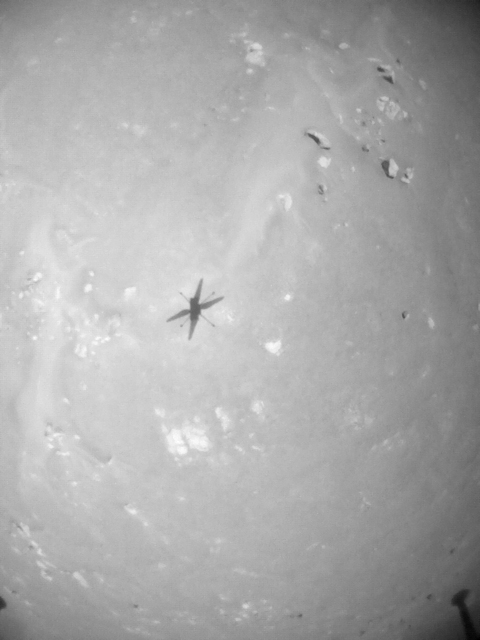

Black-and-White View of Ingenuity’s Fourth Flight

NASA’s Ingenuity Mars Helicopter took these images on its fourth flight, on April 30, 2021, using its navigation camera. The camera, which tracks surface features below the helicopter, takes images at a rate at which the helicopter’s blades appear frozen in place, despite making 21 full rotations in-between each image. In flight, the blades spin at 2,537 rpm. The images are aligned entirely using Ingenuity’s on-board position tracking system highlighting the stability and accuracy of the navigation algorithm.

The Ingenuity Mars Helicopter was built by JPL, which also manages the technology demonstration project for NASA Headquarters. It is supported by NASA’s Science, Aeronautics Research, and Space Technology mission directorates. NASA’s Ames Research Center in California’s Silicon Valley, and NASA’s Langley Research Center in Hampton, Virginia, provided significant flight performance analysis and technical assistance during Ingenuity’s development. AeroVironment Inc., Qualcomm, and SolAero also provided design assistance and major vehicle components. Lockheed Martin Space designed and manufactured the Mars Helicopter Delivery System.

Credit: NASA/JPL-Caltech